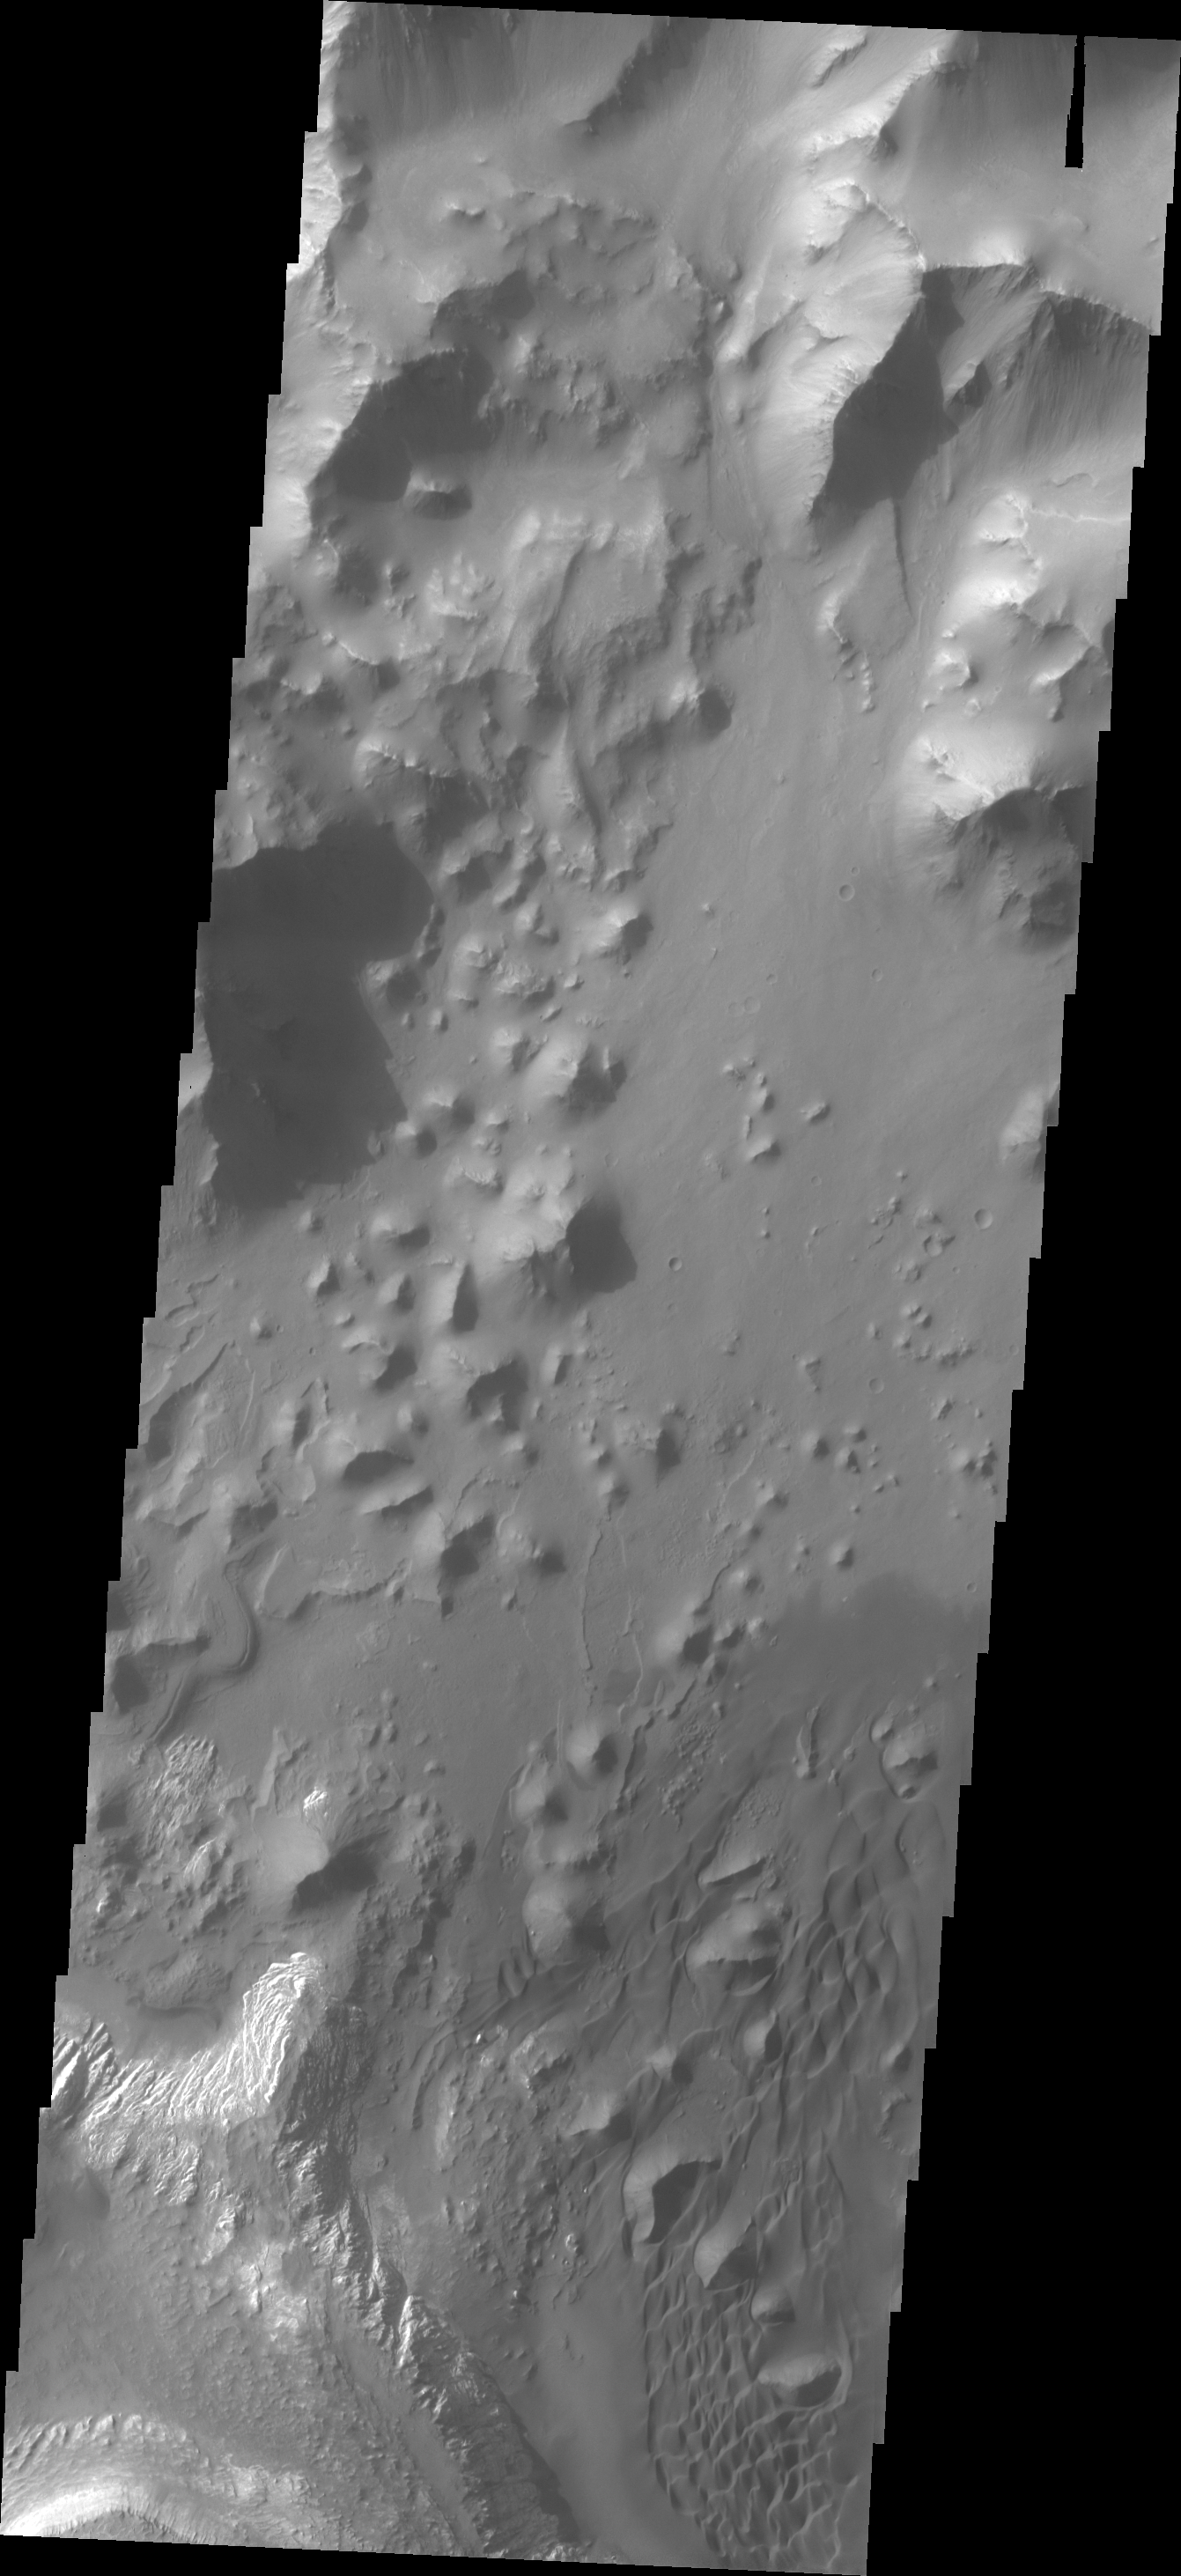

Ganges Chasma

This VIS image shows part of the floor of Ganges Chasma. Deposits of fine surface materials and bright layered deposits are visible in this image.

Credit: NASA/JPL/ASU